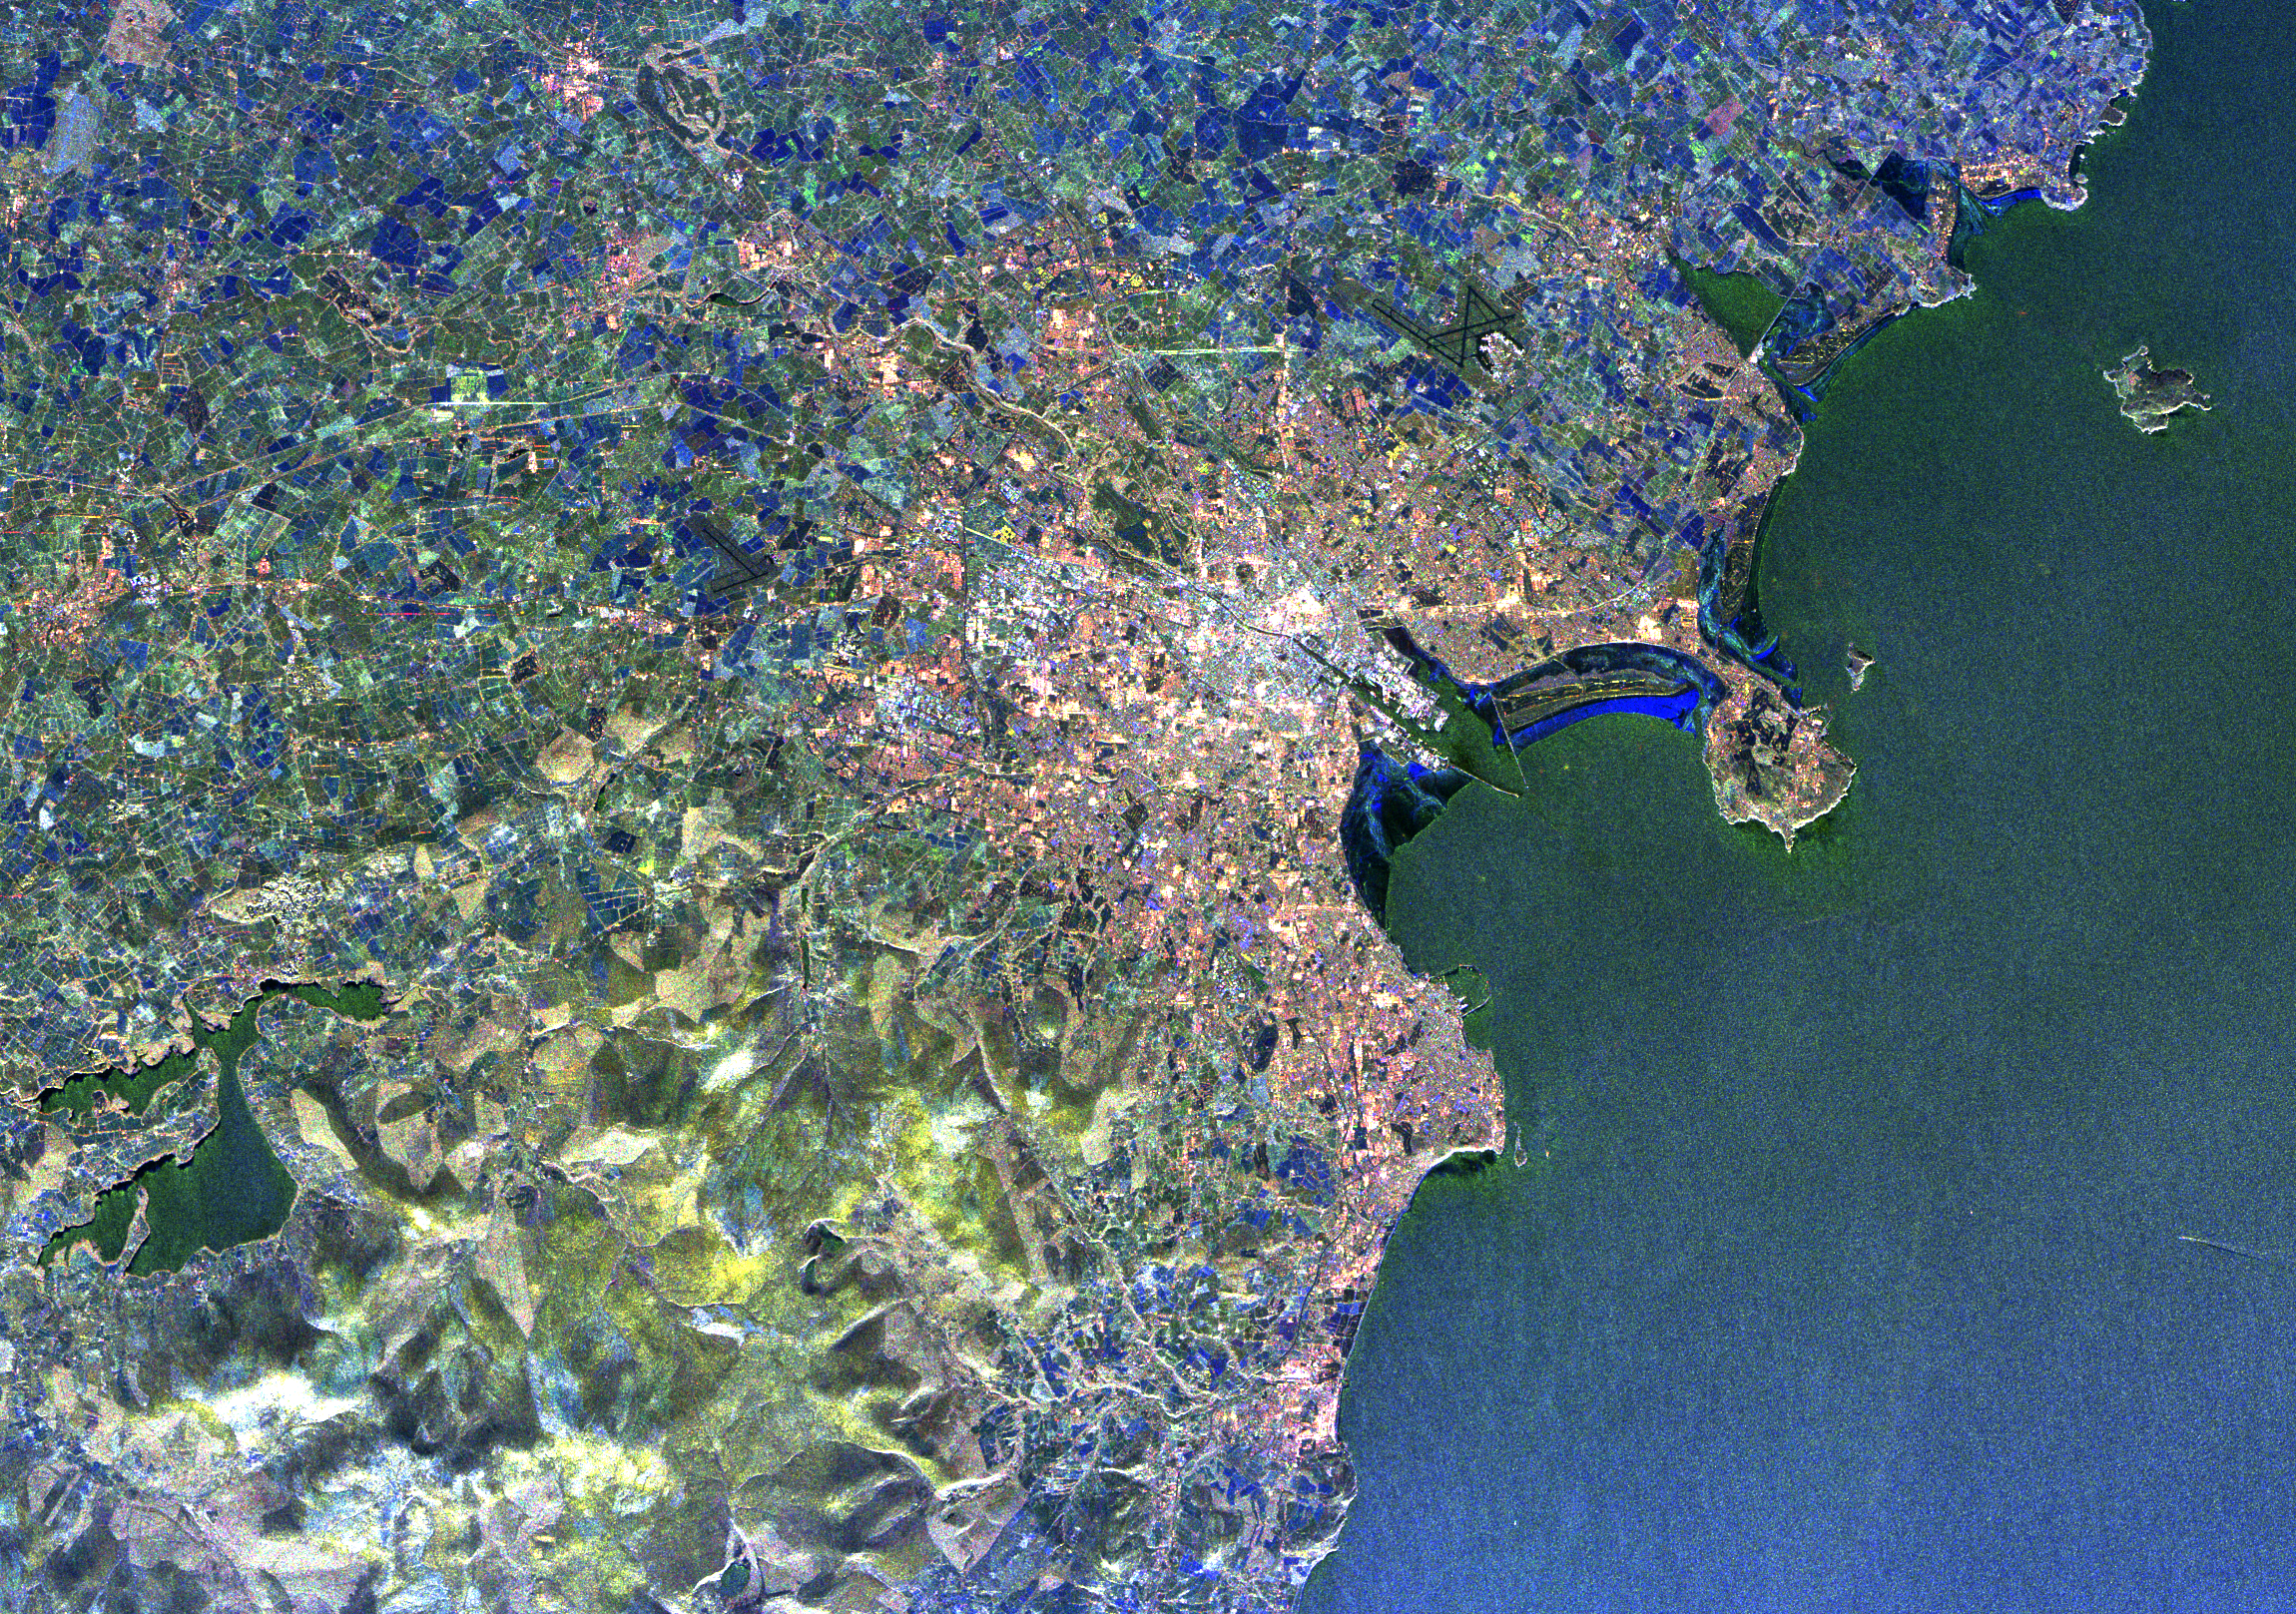

Space Radar Image of Dublin, Ireland

This radar image of Dublin, Ireland, shows how the radar distinguishes between densely populated urban areas and nearby areas that are relatively unsettled. In the center of the image is the city’s natural harbor along the Irish Sea. The pinkish areas in the center are the densely populated parts of the city and the blue/green areas are the suburbs. The two ends of the Dublin Bay are Howth Point, the circular peninsula near the upper right side of the image, and Dun Laoghaire, the point to the south. The small island just north of Howth is called “Ireland’s Eye,” and the larger island, near the upper right corner of the image is Lambay Island. The yellow/green mountains in the lower left of the image (south) are the Wicklow Mountains. The large lake in the lower left, nestled within these mountains, is the Poulaphouca Reservoir along River Liffey. The River Liffey, the River Dodden and the Tolka River are the three rivers that flow into Dublin. The straight features west of the city are the Grand Canal and the three rivers are the faint lines above and below these structures. The dark X-shaped feature just to the north of the city is the Dublin International Airport.

The image was acquired by the Spaceborne Imaging Radar-C/X-band Synthetic Aperture (SIR-C/X-SAR) when it flew aboard the space shuttle Endeavour on April 11, 1994. This area is centered at 53.3 degrees north latitude, 6.2 degrees west longitude. The area shown is approximately 55 kilometers by 42 kilometers (34 miles by 26 miles). The colors are assigned to different frequencies and polarizations of the radar as follows: Red is L-band horizontally transmitted, horizontally received; green is L-band vertically transmitted, vertically received; and blue is C-band vertically transmitted, vertically received. SIR-C/X-SAR, a joint mission of the German, Italian, and the United States space agencies, is part of NASA’s Mission to Planet Earth.

Credit: NASA/JPL